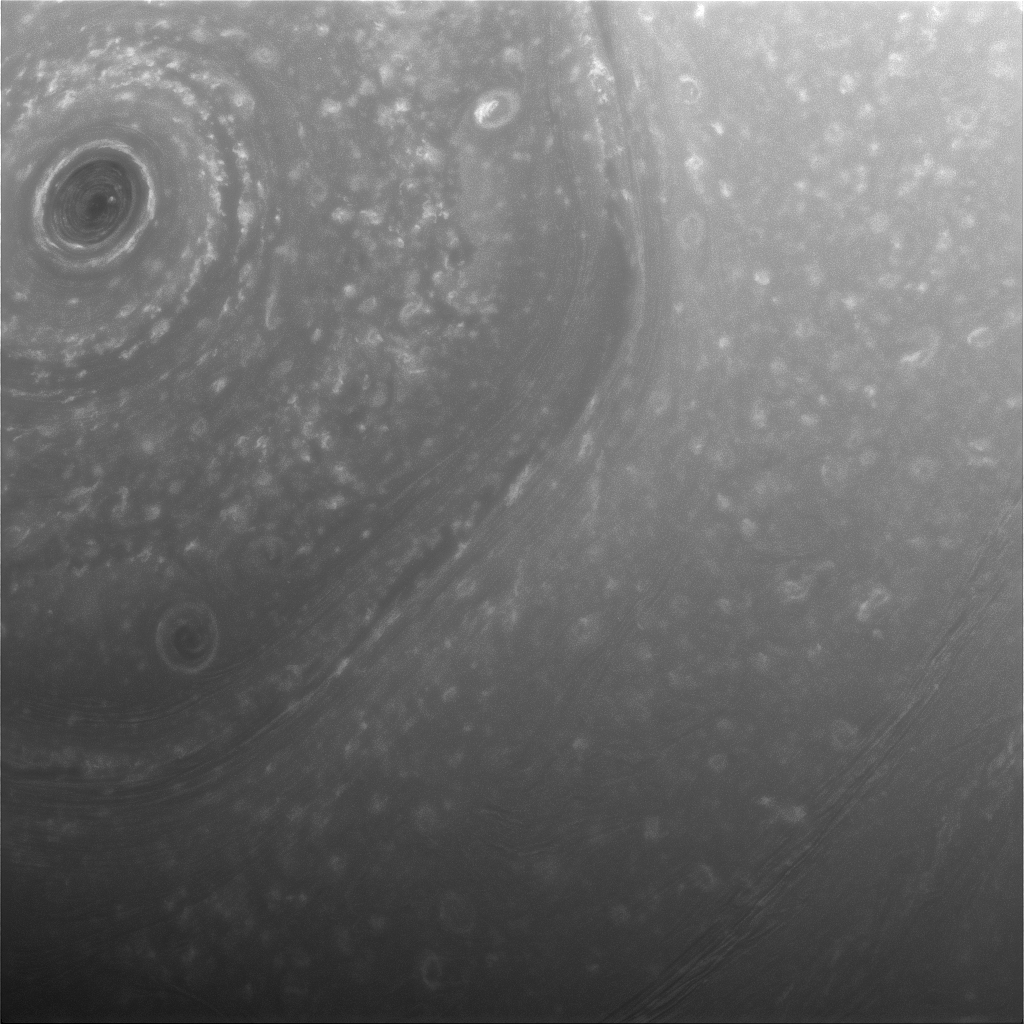

Over Saturn’s Turbulent North

This view from NASA’s Cassini spacecraft was obtained about half a day before its first close pass by the outer edges of Saturn’s main rings during its penultimate mission phase.

The view shows part of the giant, hexagon-shaped jet stream around the planet’s north pole. Each side of the hexagon is about as wide as Earth. A circular storm lies at the center, at the pole (see PIA14944).

The image was taken with the Cassini spacecraft wide-angle camera on Dec. 3, 2016, at a distance of about 240,000 miles (390,000 kilometers) from Saturn. Image scale is 14 miles (23 kilometers) per pixel.

The Cassini mission is a cooperative project of NASA, ESA (the European Space Agency) and the Italian Space Agency. The Jet Propulsion Laboratory, a division of the California Institute of Technology in Pasadena, manages the mission for NASA’s Science Mission Directorate, Washington. The Cassini orbiter and its two onboard cameras were designed, developed and assembled at JPL. The imaging operations center is based at the Space Science Institute in Boulder, Colorado.

Credit: NASA/JPL-Caltech/Space Science Institute